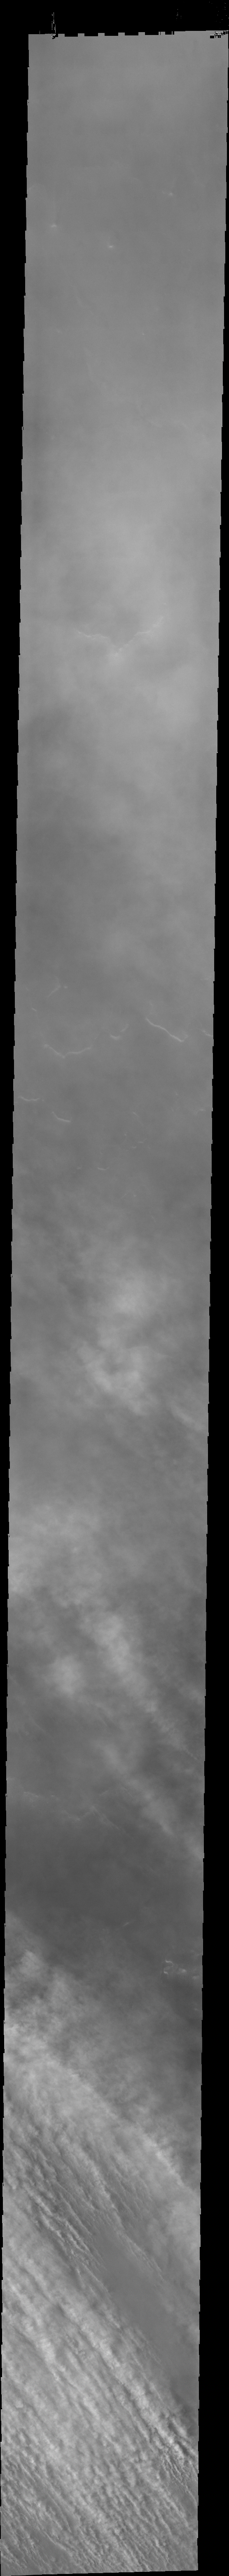

Dust Storms

A common feature in spring dust storms in the southern hemisphere is thin ‘streams’ of clouds. This feature is typically located at or near the storm front.

Image information: VIS instrument. Latitude -67.6N, Longitude 44.8E. 34 meter/pixel resolution.

Please see the THEMIS Data Citation Note for details on crediting THEMIS images.

Note: this THEMIS visual image has not been radiometrically nor geometrically calibrated for this preliminary release. An empirical correction has been performed to remove instrumental effects. A linear shift has been applied in the cross-track and down-track direction to approximate spacecraft and planetary motion. Fully calibrated and geometrically projected images will be released through the Planetary Data System in accordance with Project policies at a later time.

NASA’s Jet Propulsion Laboratory manages the 2001 Mars Odyssey mission for NASA’s Office of Space Science, Washington, D.C. The Thermal Emission Imaging System (THEMIS) was developed by Arizona State University, Tempe, in collaboration with Raytheon Santa Barbara Remote Sensing. The THEMIS investigation is led by Dr. Philip Christensen at Arizona State University. Lockheed Martin Astronautics, Denver, is the prime contractor for the Odyssey project, and developed and built the orbiter. Mission operations are conducted jointly from Lockheed Martin and from JPL, a division of the California Institute of Technology in Pasadena.

Credit: NASA/JPL/ASU